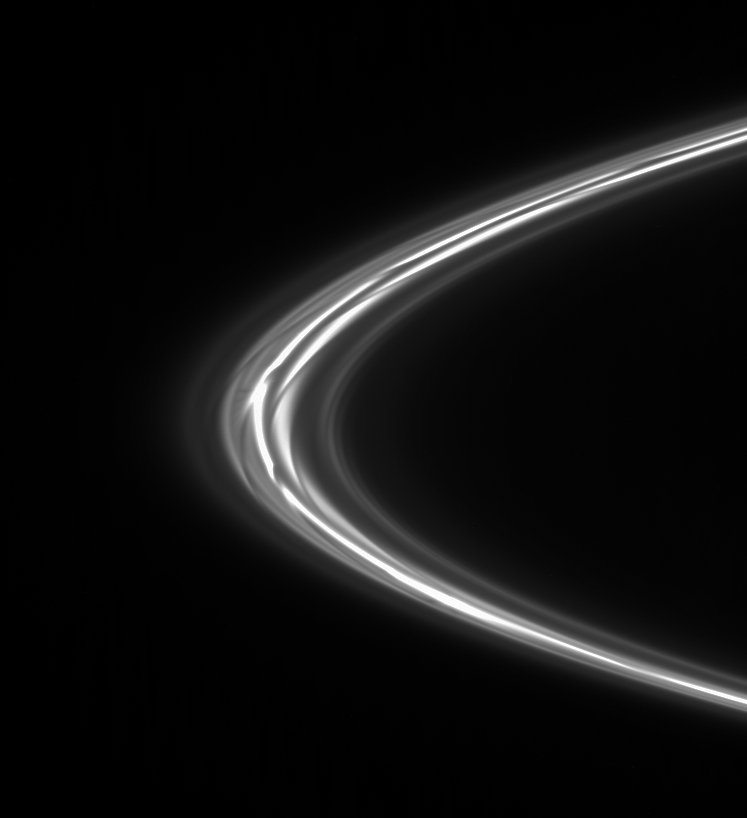

Gores in the Strands

Seen here is the end result of the process that occurs every time the moon Prometheus closely approaches Saturn’s F ring. The moon cuts a dark channel in the ring’s inner edge that then shears out over successive orbits, giving the ring the unique appearance seen here.

Of particular interest in this view is the faint fan of small-scale gores seen at the ring’s ansa. These features are left of center in the frame, immediately to the left of a bright clump there. The small gores are formed in the same manner as the larger ones created by Prometheus: a small moonlet orbiting in the F ring forms gores because of its eccentric orbit relative to the overall F ring.

This process is described in detail, along with a movie of Prometheus creating one of the streamer/channel features, in PIA08937.

The view is toward the sunlit side of the rings from about 3 degrees below the ringplane.The image was taken in visible light with the Cassini spacecraft narrow-angle camera on Oct. 25, 2007. The view was acquired at a distance of approximately 624,000 kilometers (388,000 miles) from Saturn and at a Sun-ring-spacecraft, or phase, angle of 23 degrees. Image scale is 3 kilometers (2 miles) per pixel.

The Cassini-Huygens mission is a cooperative project of NASA, the European Space Agency and the Italian Space Agency. The Jet Propulsion Laboratory, a division of the California Institute of Technology in Pasadena, manages the mission for NASA’s Science Mission Directorate, Washington, D.C. The Cassini orbiter and its two onboard cameras were designed, developed and assembled at JPL. The imaging operations center is based at the Space Science Institute in Boulder, Colo.

Credit: NASA/JPL/Space Science Institute